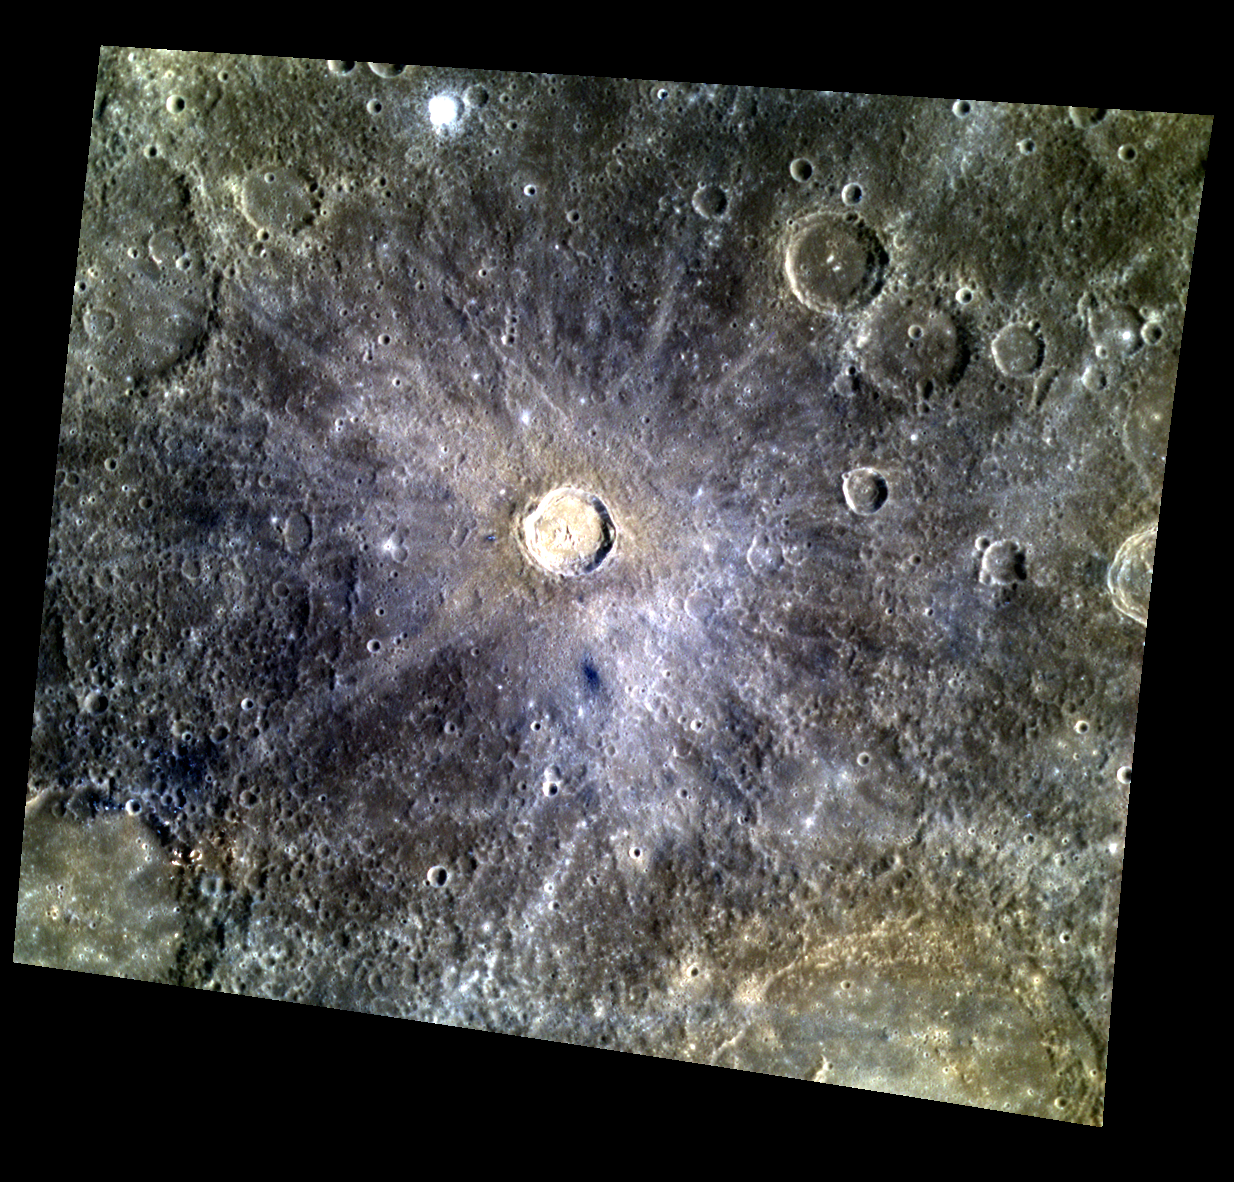

Tansen the Night Away

Originally released on Oct. 11, 2013

First seen by Mariner 10 in 1974, Tansen has not been featured on MESSENGER’s gallery until today. It is among Mercury’s smaller named craters at just 27 kilometers (~17 mi.) in diameter. The ejecta rays formed by the impact appear prominent in this color mosaic, as does the small, fresh crater ejecta deposit at the very top of the image.

This image was acquired as a targeted high-resolution 11-color image set. Acquiring 11-color targets is a new campaign that began in March 2013 and that utilizes all of the WAC’s 11 narrow-band color filters. Because of the large data volume involved, only features of special scientific interest are targeted for imaging in all 11 colors.

Date acquired: September 09, 2013
Image Mission Elapsed Time (MET): 21069217, 21069209, 21069205
Image ID: 4791897, 4791895, 4791894
Instrument: Wide Angle Camera (WAC) of the Mercury Dual Imaging System (MDIS)
WAC filters: 9, 7, 6 (996, 748, 433 nanometers) in red, green, and blue
Center Latitude: 3.84°
Center Longitude: 288.4° E
Resolution: 301 meters/pixel
Scale: Tansen is approximately 27 kilometers (17 mi.) in diameter
Incidence Angle: 31.7°
Emission Angle: 24.5°
Phase Angle: 56.2°

The MESSENGER spacecraft is the first ever to orbit the planet Mercury, and the spacecraft’s seven scientific instruments and radio science investigation are unraveling the history and evolution of the Solar System’s innermost planet. MESSENGER acquired over 150,000 images and extensive other data sets. MESSENGER is capable of continuing orbital operations until early 2015.

For information regarding the use of images, see the MESSENGER image use policy.

Credit: NASA/Johns Hopkins University Applied Physics Laboratory/Carnegie Institution of Washington